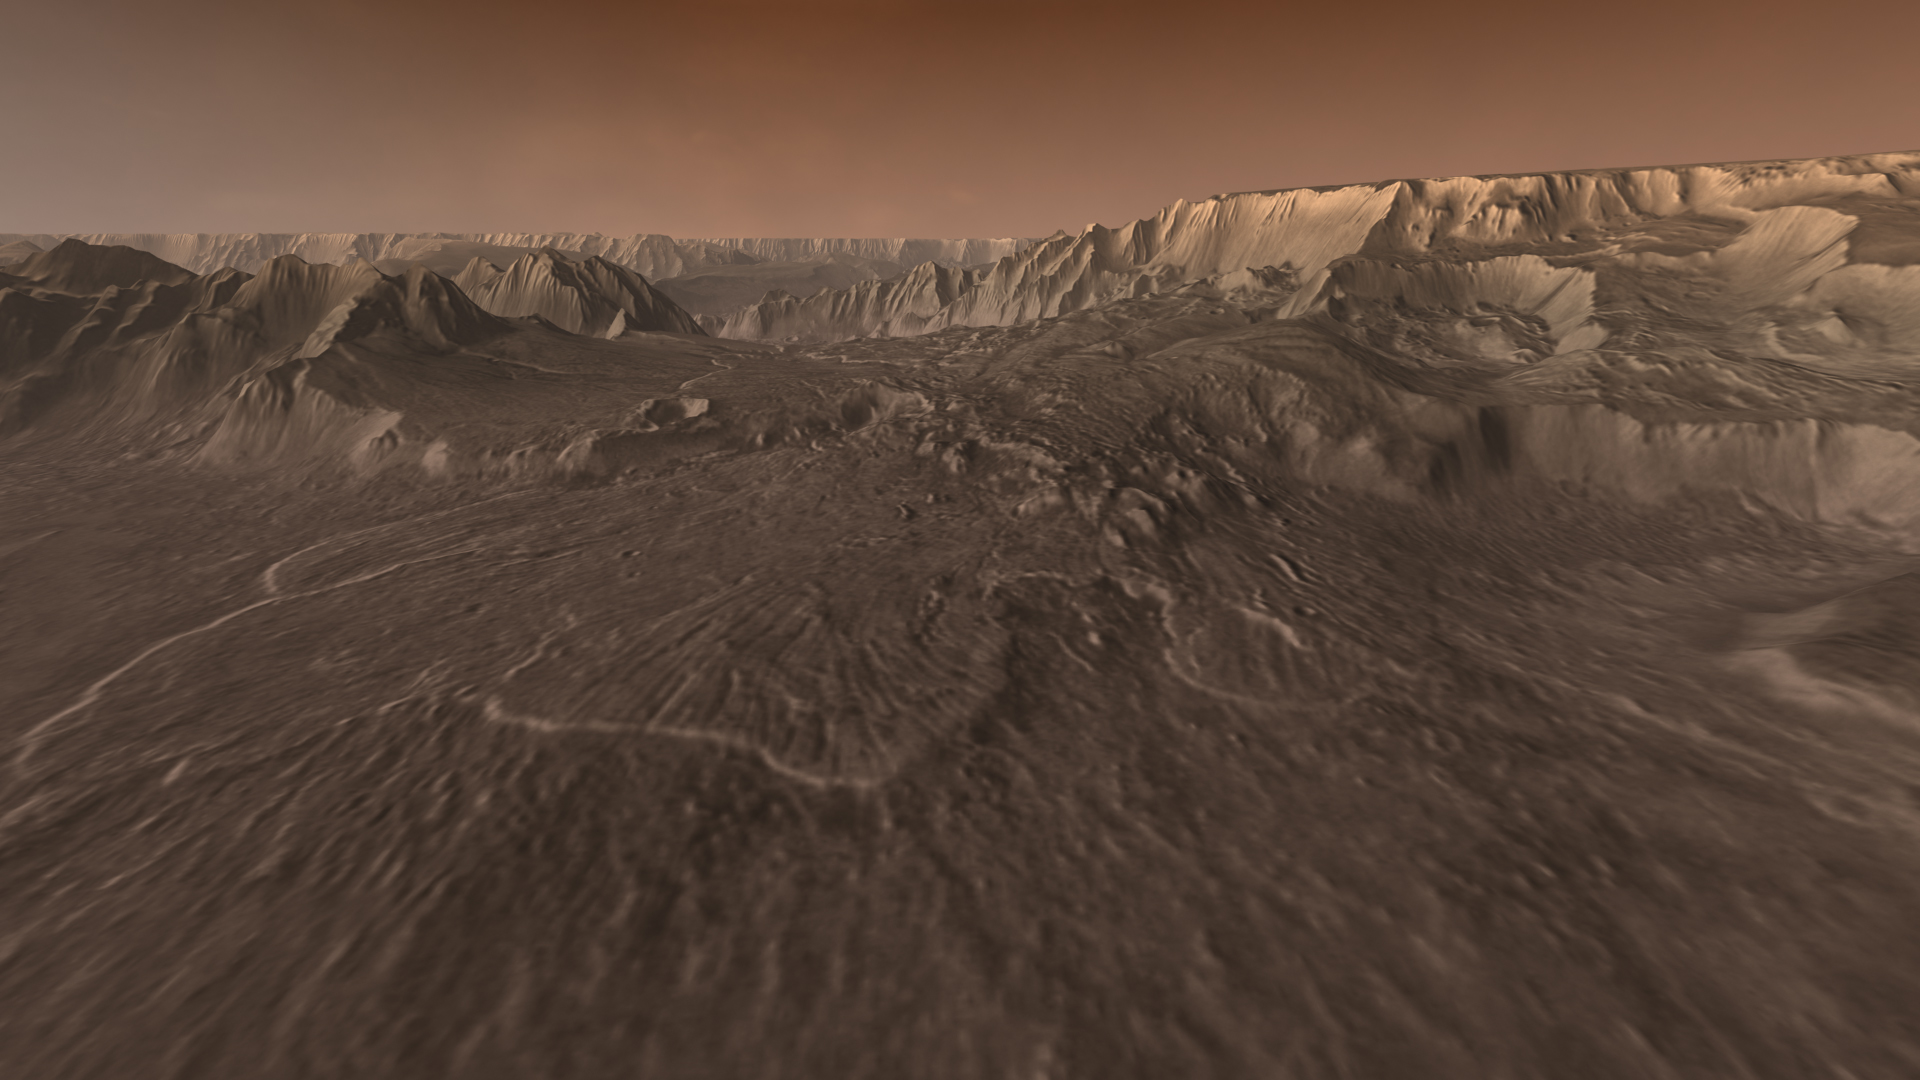

Landslide Run-Out

Ages ago, a giant earthquake shook the walls of Valles Marineris, the “Grand Canyon of Mars,” and triggered a catastrophic landslide that crashed down 15,000 feet. Diving into the canyon on a simulated aerial flight, viewers fly over this billion-ton rockslide that extends for nearly a hundred miles.

This scene comes from “Flight Through Mariner Valley,” an exciting video produced for NASA by the Jet Propulsion Laboratory. The video takes viewers on a simulated flight into Valles Marineris, where they explore its scenic wonders as their imaginary scout ship dives low over landslides and races through winding canyons.

The video features high-resolution images from Arizona State University’s Thermal Emission Imaging System multi-band camera on NASA’s Mars Odyssey. The images, which show details as small as 300 meters (1,000 feet) across, were taken at infrared wavelengths during the Martian daytime. Scientists joined hundreds of individual frames from the camera into a giant mosaic, then colored the mosaic to approximate how Mars would appear to the human eye.

To give the mosaic depth and height, moviemakers fitted it to a computerized topographic model for Valles Marineris. This was developed using hundreds of thousands of altitude measurements by the Mars Orbiter Laser Altimeter, an instrument on NASA’s Mars Global Surveyor spacecraft.

Credit: NASA/JPL/Arizona State University